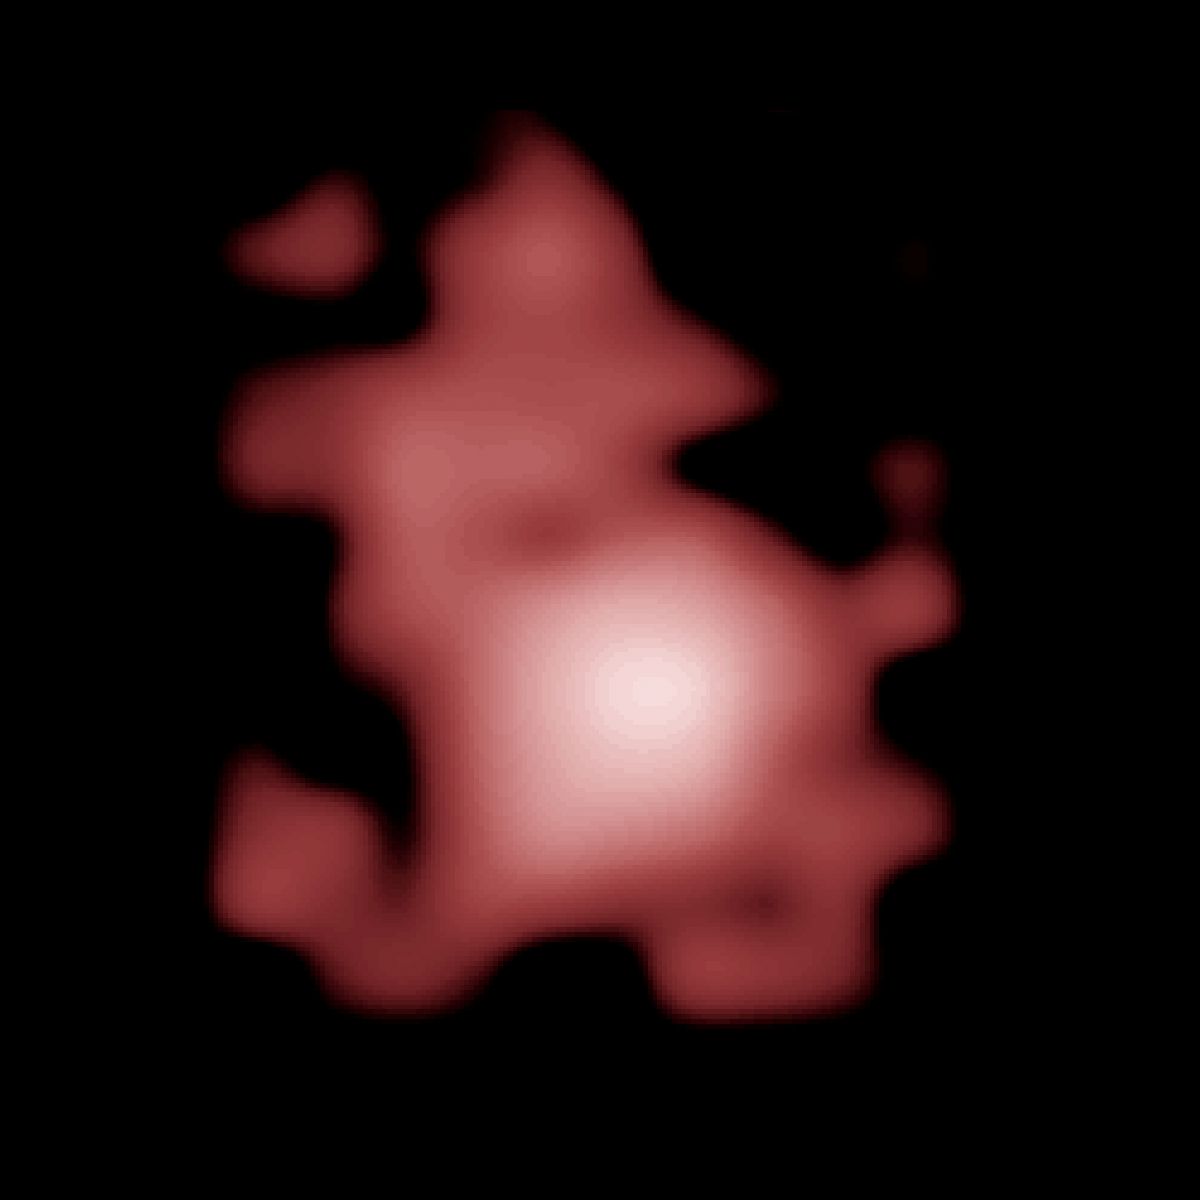

Distant Galaxy GN-z11

Object Name: GN-z11
Object Description: Farthest Galaxy Candidate from CANDELS/GOODS-N Field
Instrument: HST/WFC3/IR

Compass and Scale Compass and Scale An astronomical image with a scale that shows how large an object is on the sky, a compass that shows how the object is oriented on the sky, and the filters with which the image was made.

Credit: NASA, ESA, P. Oesch (Yale University), G. Brammer (STScI), P. van Dokkum (Yale University), and G. Illingworth (University of California, Santa Cruz)